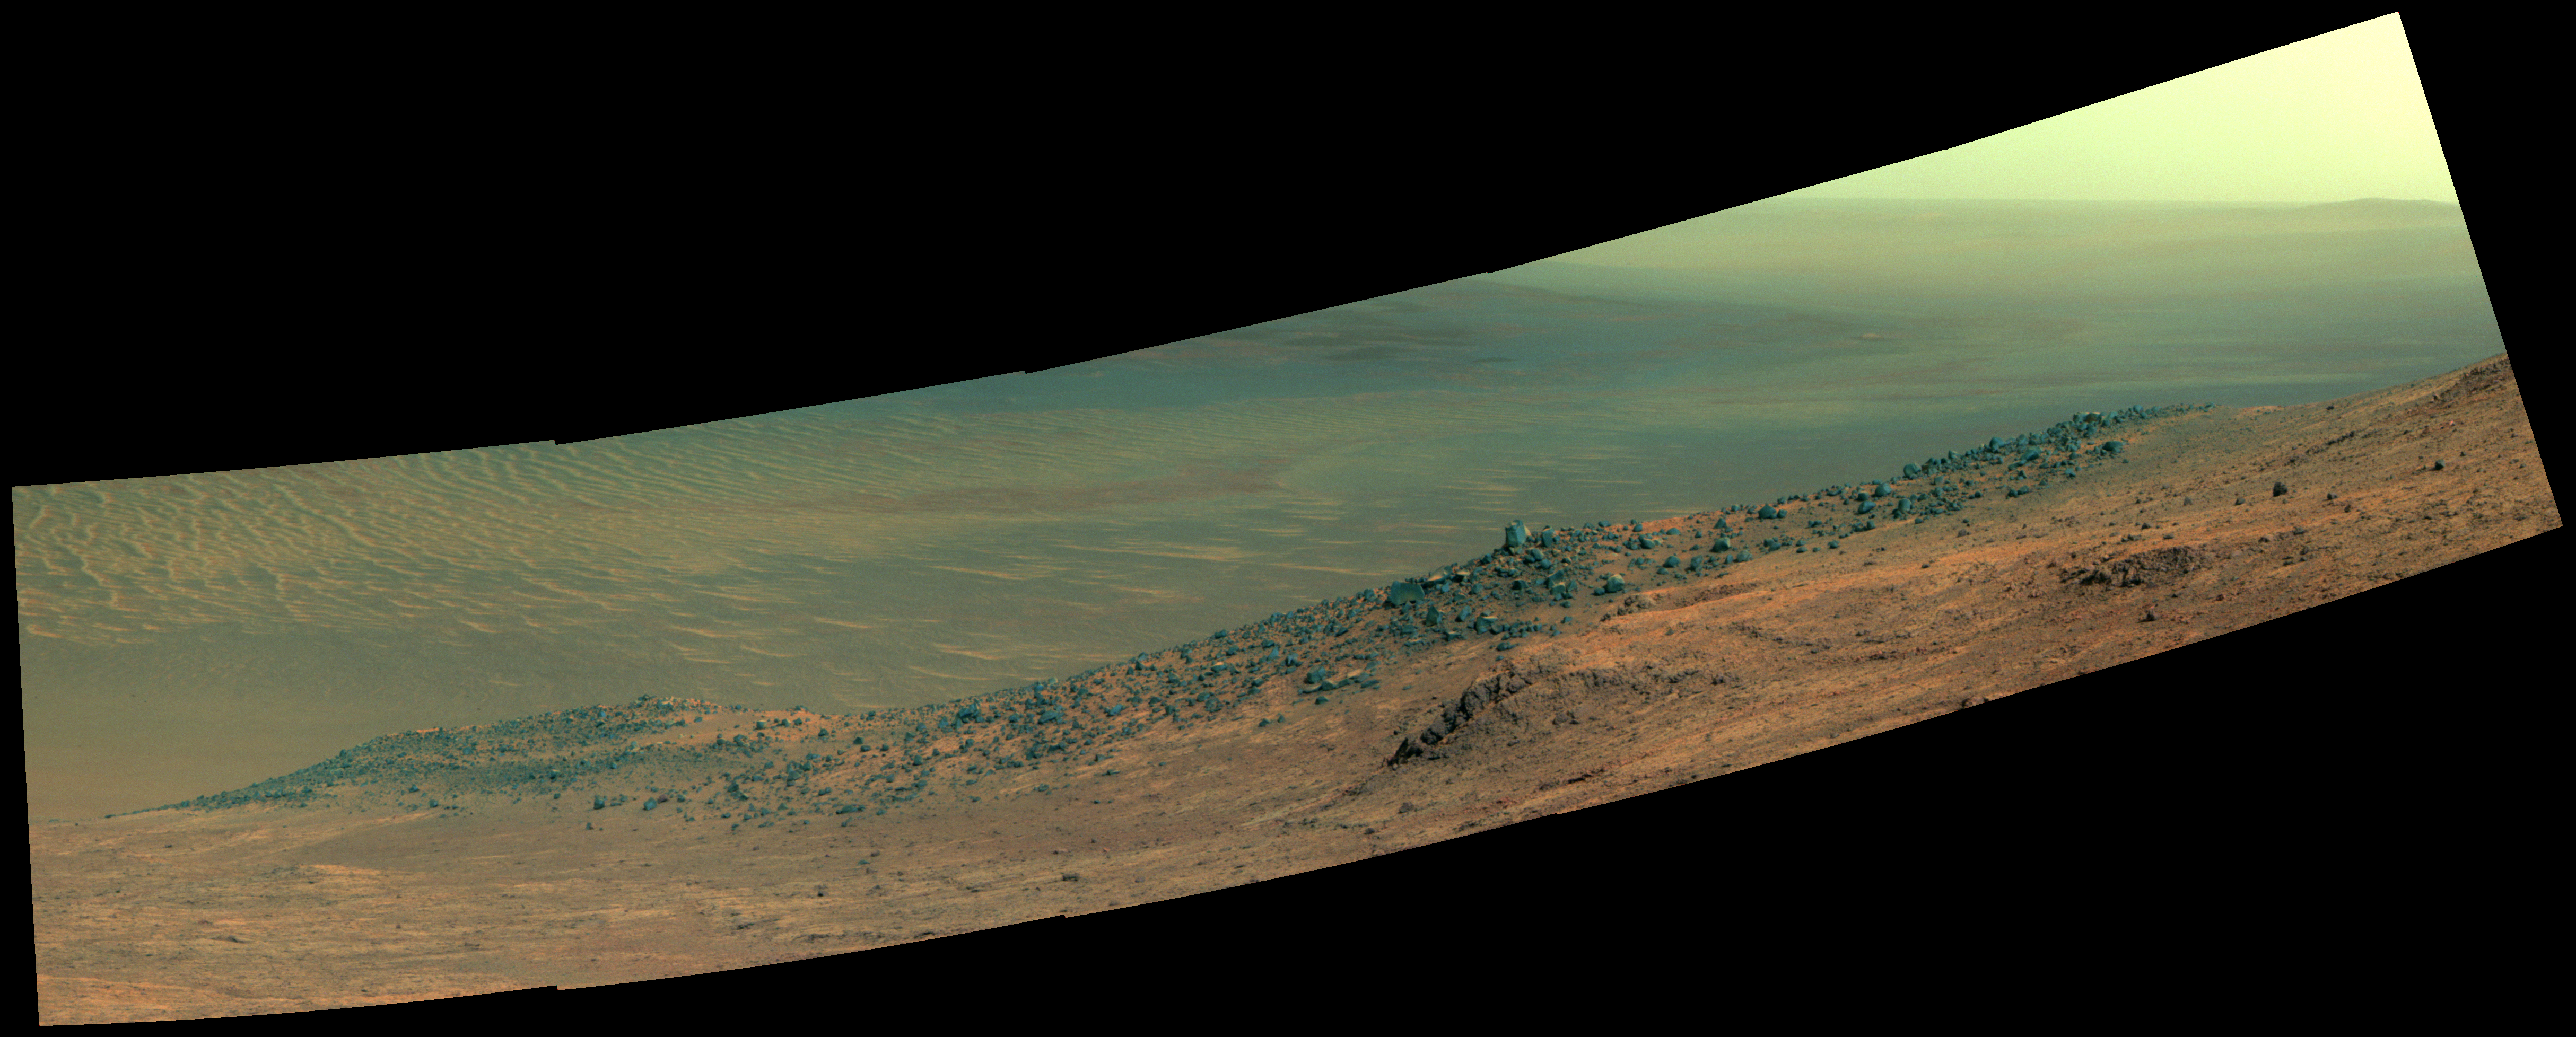

Mars Rover Opportunity’s Panorama of ‘Wharton Ridge’ (Enhanced Color)

This scene from NASA’s Mars Exploration Rover Opportunity shows “Wharton Ridge,” which forms part of the southern wall of “Marathon Valley” on the western rim of Endeavour Crater. In this version of the scene the landscape is presented in enhanced color to make differences in surface materials more easily visible

The full extent of Wharton Ridge is visible, with the floor of Endeavour Crater beyond it and the far wall of the crater in the distant background. Near the right edge of the scene is “Lewis and Clark Gap,” through which Opportunity crossed from Marathon Valley to “Bitterroot Valley” in September 2016.

Before the rover departed Marathon Valley, its panoramic camera (Pancam) acquired the component images for this scene on Aug. 30, 2016, during the 4,480th Martian day, or sol, of Opportunity’s work on Mars.

Opportunity’s science team chose the ridge’s name to honor the memory of Robert A. Wharton (1951-2012), an astrobiologist who was a pioneer in the use of terrestrial analog environments, particularly in Antarctica, to study scientific problems connected to the habitability of Mars. Over the course of his career, he was a visiting senior scientist at NASA Headquarters, vice president for research at the Desert Research Institute, provost at Idaho State University, and president of the South Dakota School of Mines and Technology.

The view spans from east-northeast at left to southeast at right. Color in the scene comes from component images taken through three of the Pancam’s color filters, centered on wavelengths of 753 nanometers (near-infrared), 535 nanometers (green) and 432 nanometers (violet).

JPL manages the Mars Exploration Rover Project for NASA’s Science Mission Directorate in Washington.

Credit: NASA/JPL-Caltech/Cornell/Arizona State Univ.